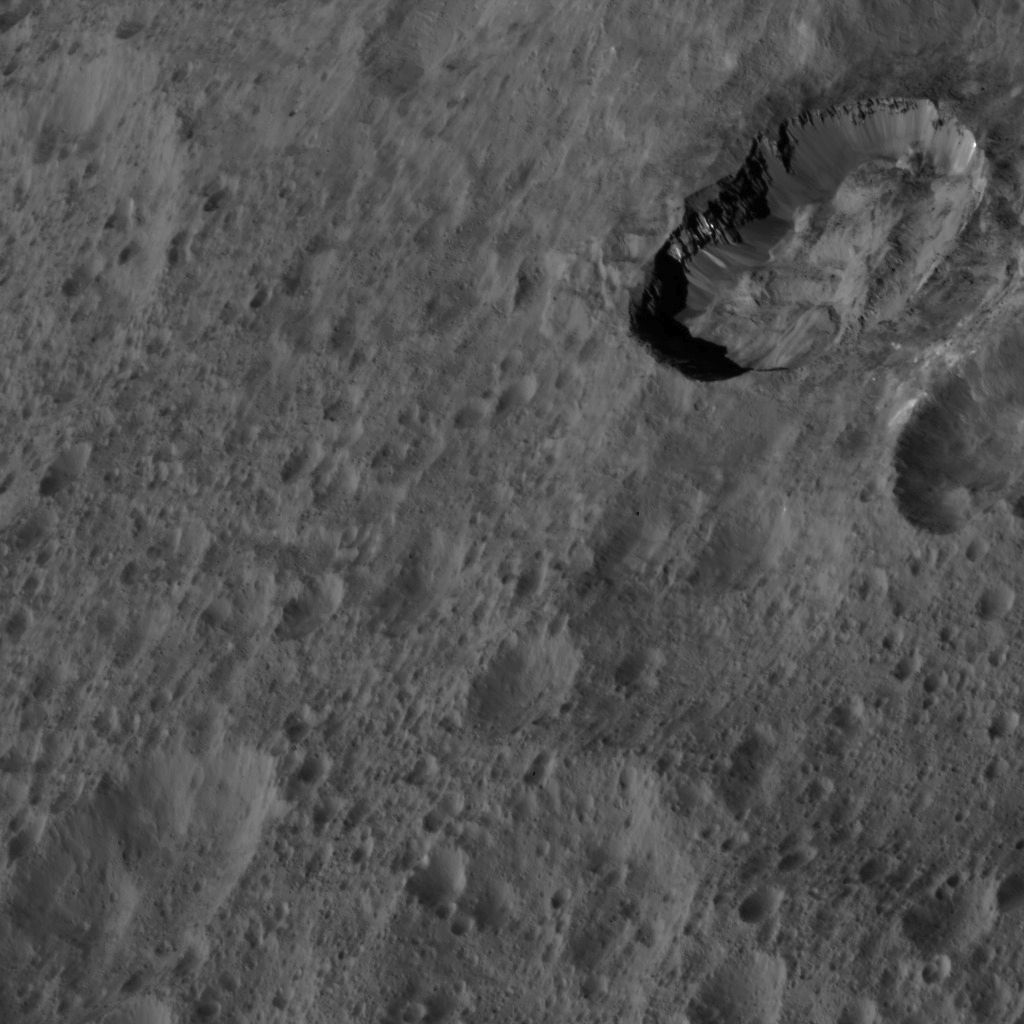

Dawn LAMO Image 32

This image of Ceres from NASA’s Dawn spacecraft was taken at an oblique viewing angle relative to the surface. The crater to the upper right is named Juling (12 miles, 20 kilometers in diameter).

Juling displays prominent spurs of compacted material along its walls. Material has fallen from the edges and walls to fill the crater floor with mounds of debris. The presence of delicate features like spurs and debris slides indicates a relatively young age for Juling Crater, as such details erode easily over time, generating a smoother appearance.

The image is centered at approximately 33.6 degrees south latitude, 168.7 degrees east longitude. Dawn captured the scene on Jan. 4, 2016, from its low-altitude mapping orbit (LAMO), at an altitude of 227 miles (366 kilometers) above Ceres. The image resolution is 138 feet (42 meters) per pixel.

Dawn’s mission is managed by JPL for NASA’s Science Mission Directorate in Washington. Dawn is a project of the directorate’s Discovery Program, managed by NASA’s Marshall Space Flight Center in Huntsville, Alabama. UCLA is responsible for overall Dawn mission science. Orbital ATK, Inc., in Dulles, Virginia, designed and built the spacecraft. The German Aerospace Center, the Max Planck Institute for Solar System Research, the Italian Space Agency and the Italian National Astrophysical Institute are international partners on the mission team.

Credit: NASA/JPL-Caltech/UCLA/MPS/DLR/IDA